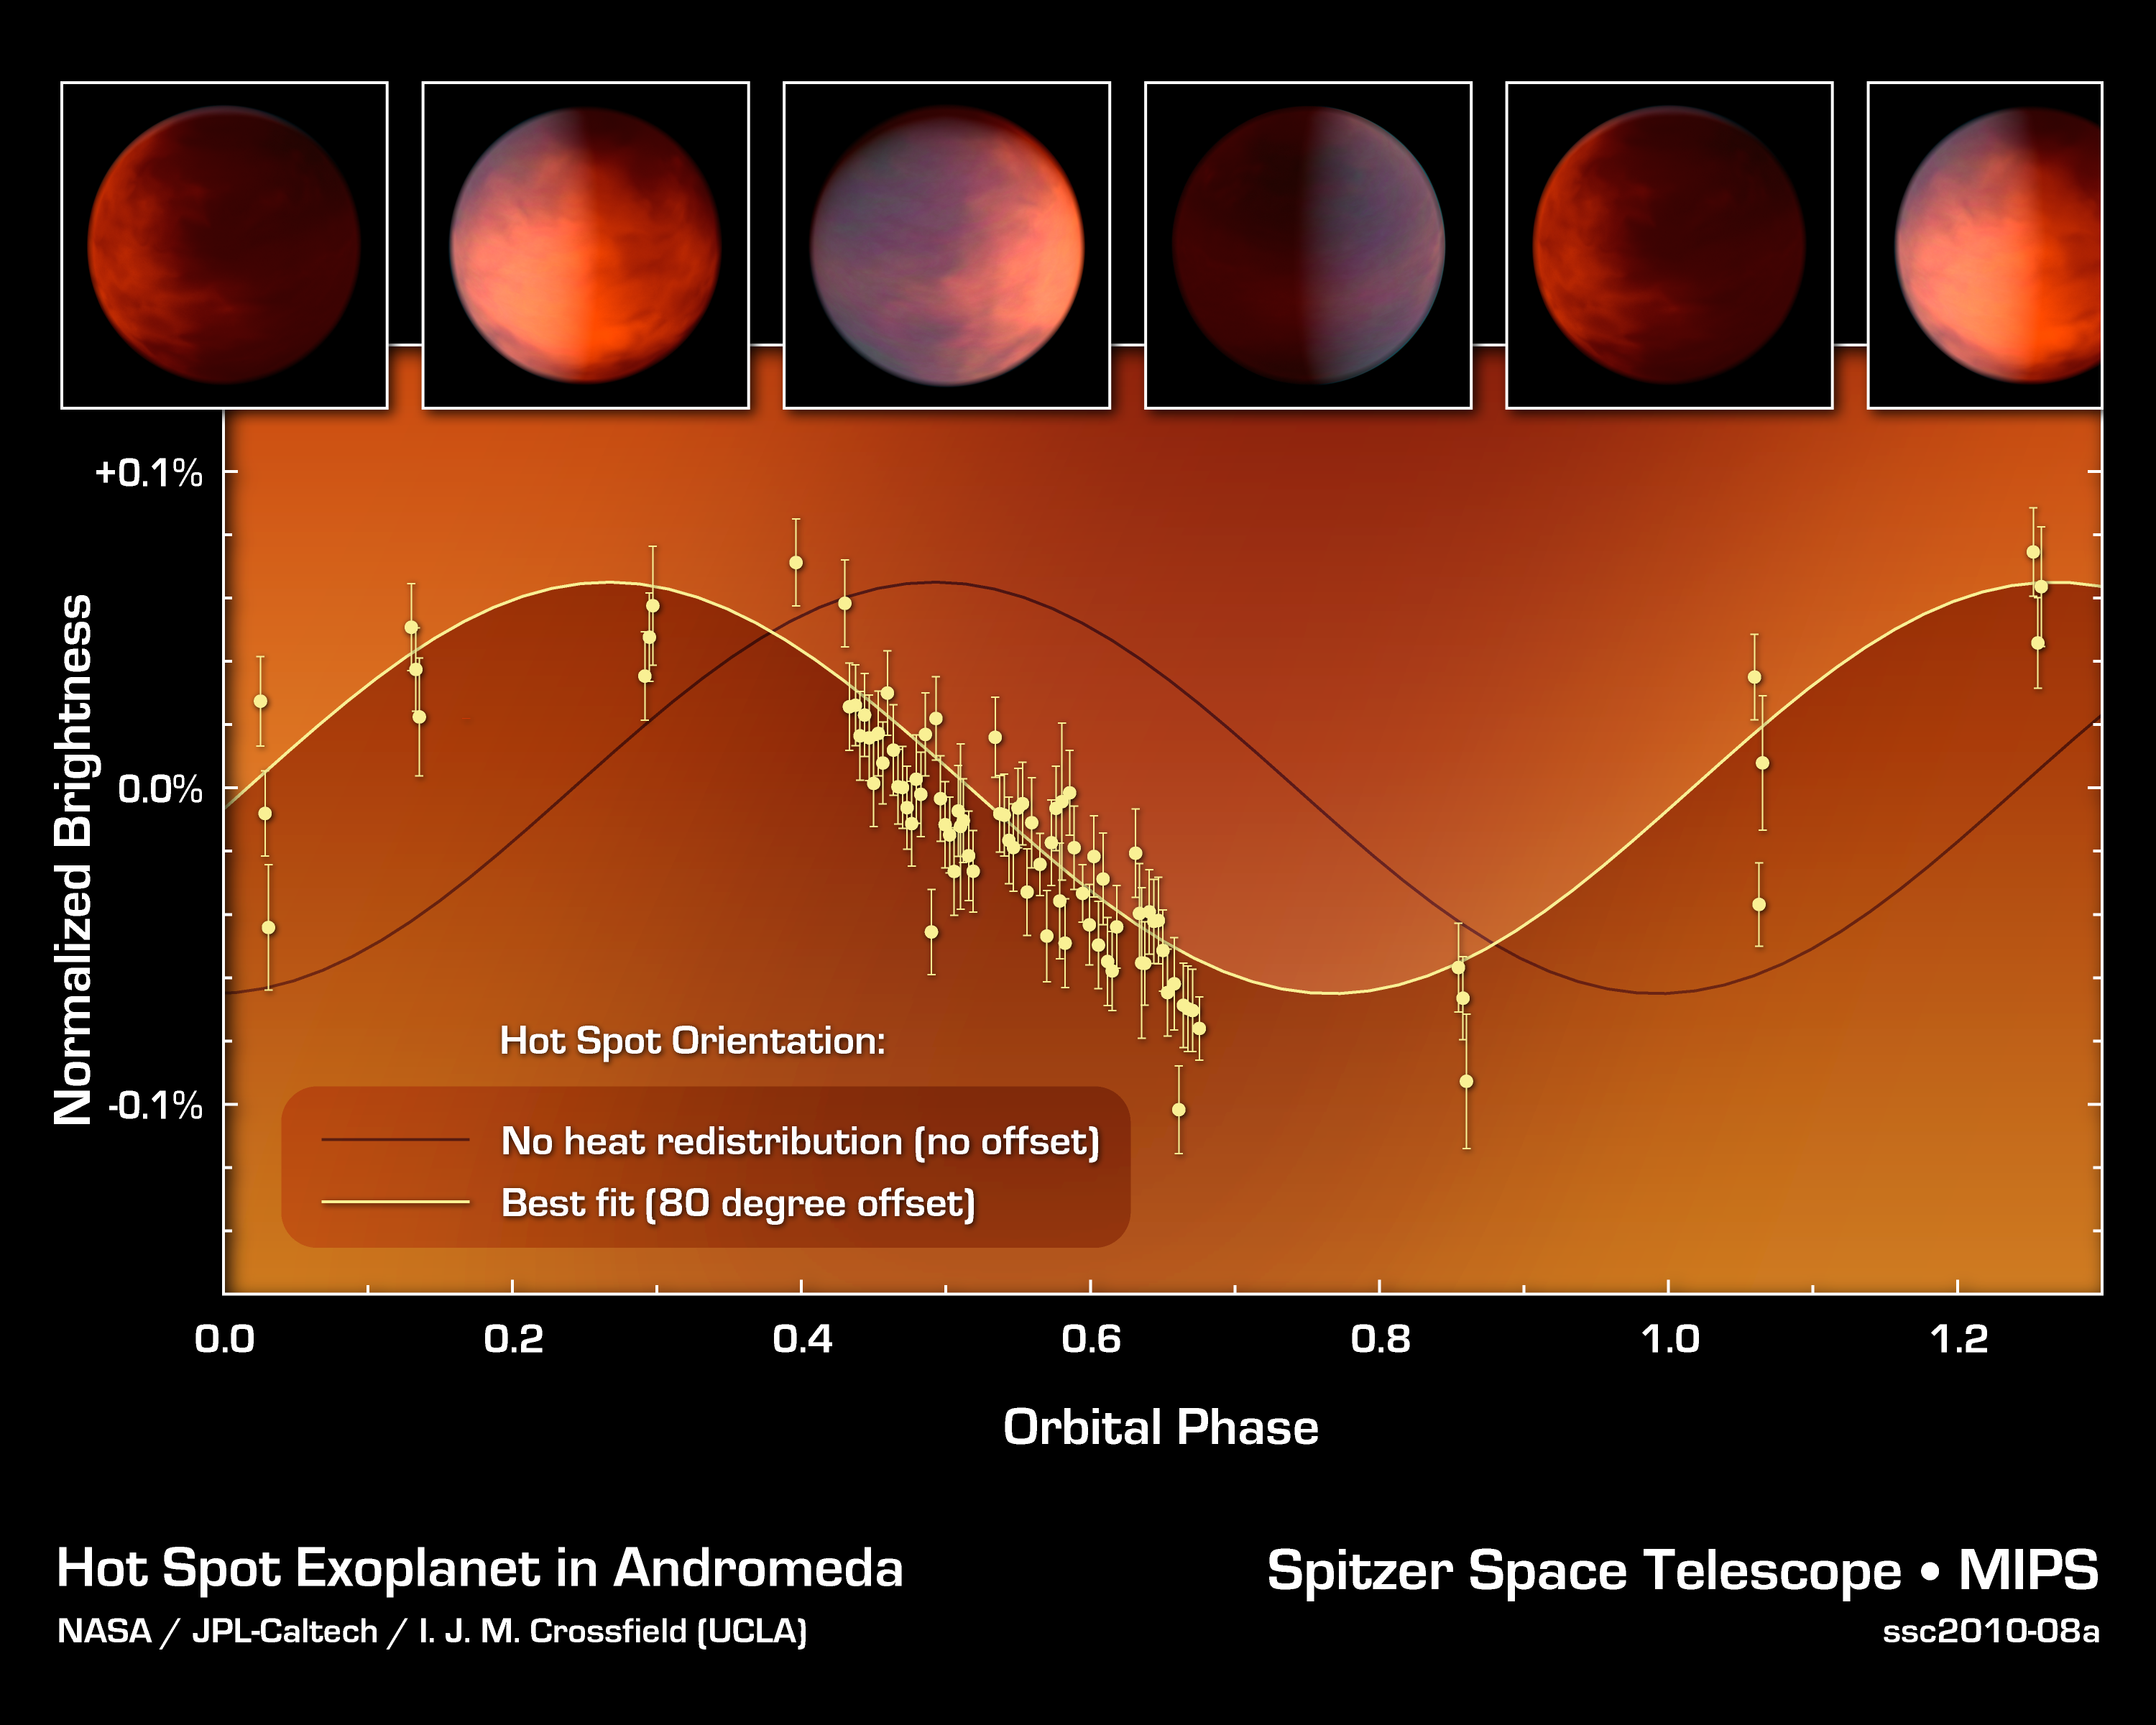

How to Find a Planetary Hot Spot

This graph of data from NASA's Spitzer Space Telescope shows how astronomers located a hot spot on a distant gas planet named upsilon Andromedae b -- and learned that it was in the wrong place.

This planet -- termed an exoplanet because it orbits a star beyond our sun -- whips around very closely to its star. It is tidally locked, meaning that one side always faces the star. One might think the hottest point of the planet would be smack dab in the middle of this sun-facing side, but previous research has shown that exoplanet hot spots can be offset, or over to the side, by up to 30 degrees.

This plot shows that the hot spot on upsilon Andromedae b is even farther over to the side -- a whopping 80 degrees. Astronomers figured this out by measuring the total infrared light of the planet and star, as the planet orbits around. (The planet is not transiting or crossing in front of its star, so it doesn't block the star's light.) When the hot spot faces Earth, the total brightness of the system will go up, as measured by Spitzer's heat-seeking, infrared eyes.

The black line shows what the system's light variations, or light curve, would look like if the hot spot were in the middle of the sun-facing side of the planet. The yellow line shows what was actually observed: the light curve is offset by 80 degrees, indicating that the hot spot is, oddly, almost all the way over the side. Astronomers are not sure how this can be.

Credit: NASA/JPL-Caltech/UCLA